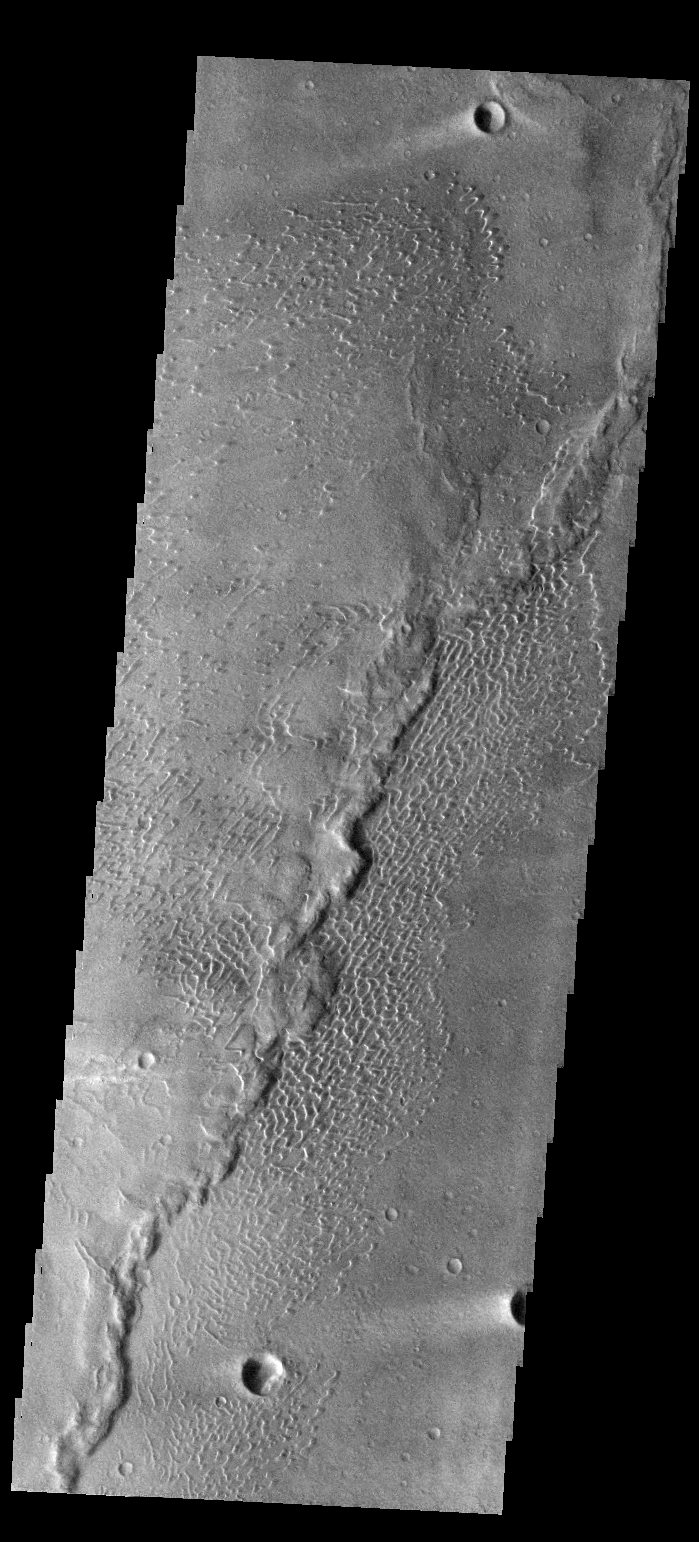

Investigating Mars: Nili and Meroe Paterae

This image shows part of the dune field near Meroe Patera. High resolution imaging by other spacecraft has revealed that the dunes in this region are moving. Winds are blowing the dunes across a rough surface of regional volcanic lava flows. The paterae are calderas on the volcanic complex called Syrtis Major Planum. Dunes are found in both Nili and Meroe Paterae and in the region between the two calderas.

The Odyssey spacecraft has spent over 15 years in orbit around Mars, circling the planet more than 69000 times. It holds the record for longest working spacecraft at Mars. THEMIS, the IR/VIS camera system, has collected data for the entire mission and provides images covering all seasons and lighting conditions. Over the years many features of interest have received repeated imaging, building up a suite of images covering the entire feature. From the deepest chasma to the tallest volcano, individual dunes inside craters and dune fields that encircle the north pole, channels carved by water and lava, and a variety of other feature, THEMIS has imaged them all. For the next several months the image of the day will focus on the Tharsis volcanoes, the various chasmata of Valles Marineris, and the major dunes fields. We hope you enjoy these images!

Credit: NASA/JPL-Caltech/ASU